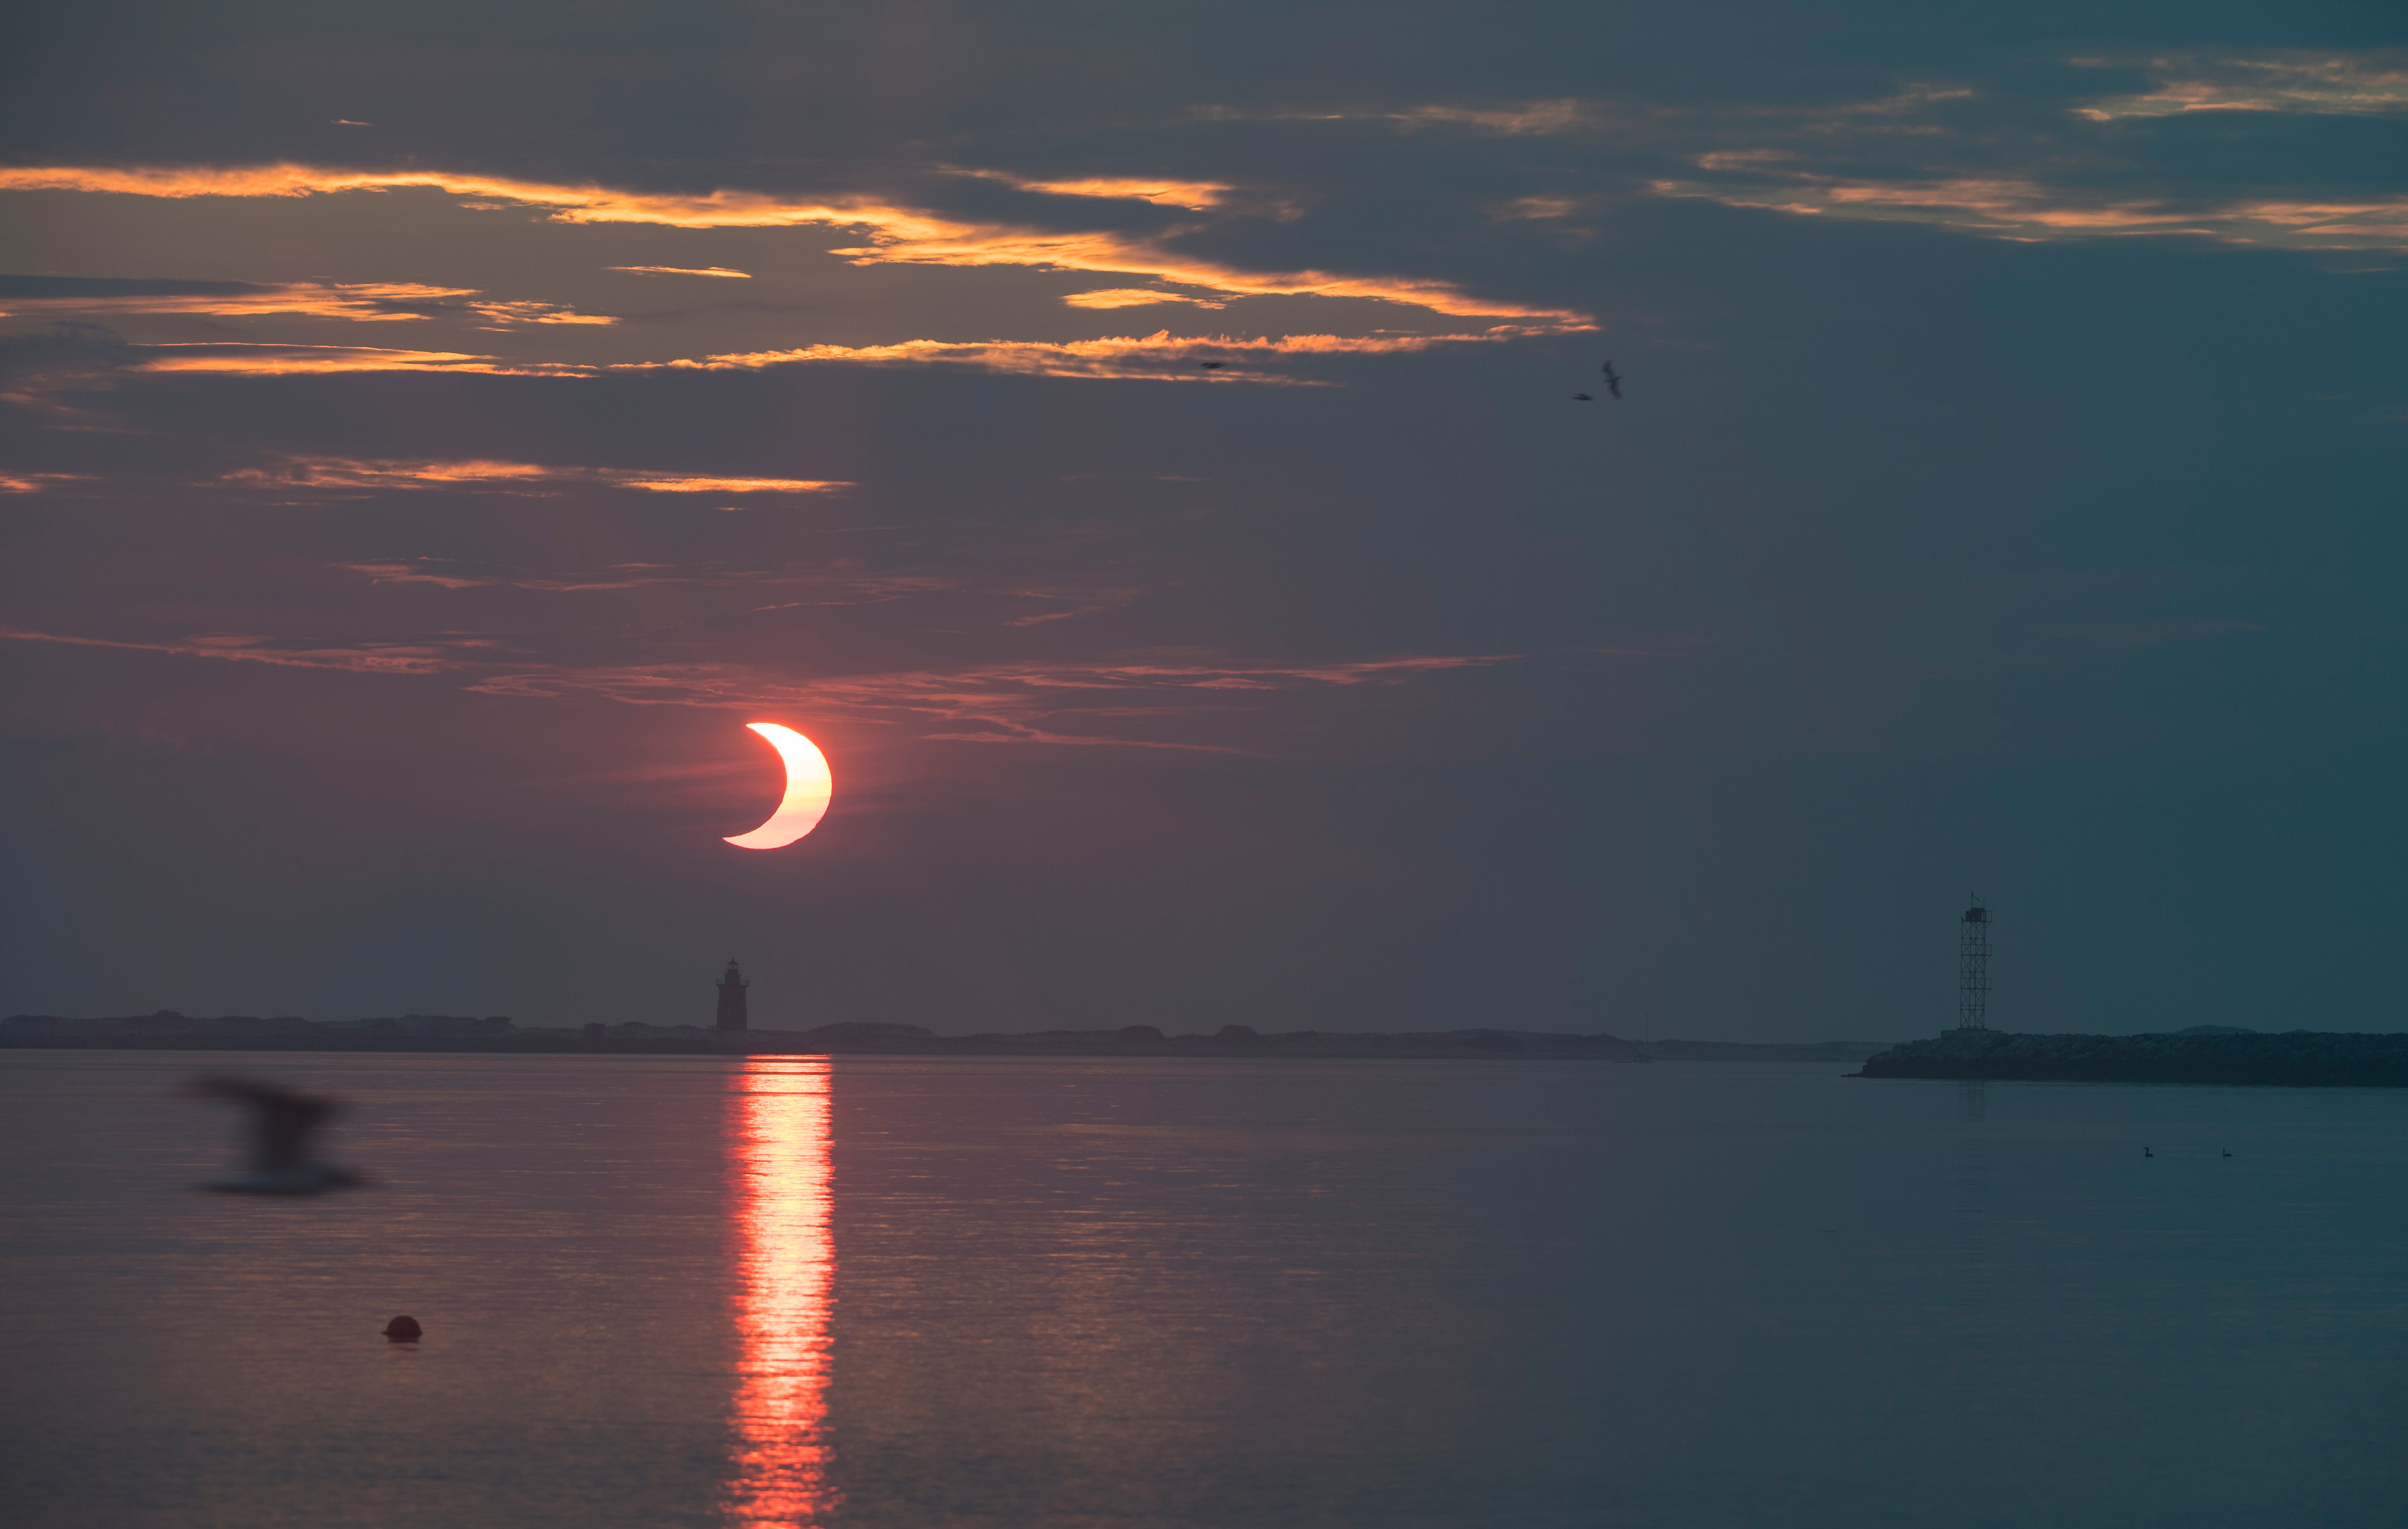

Partial Solar Eclipse

A partial solar eclipse is seen as the sun rises behind the Delaware Breakwater Lighthouse, Thursday, June 10, 2021, at Lewes Beach in Delaware. The annular or “ring of fire” solar eclipse is only visible to some parts of Greenland, Northern Russia, and Canada.

Credit: NASA/Aubrey Gemignani